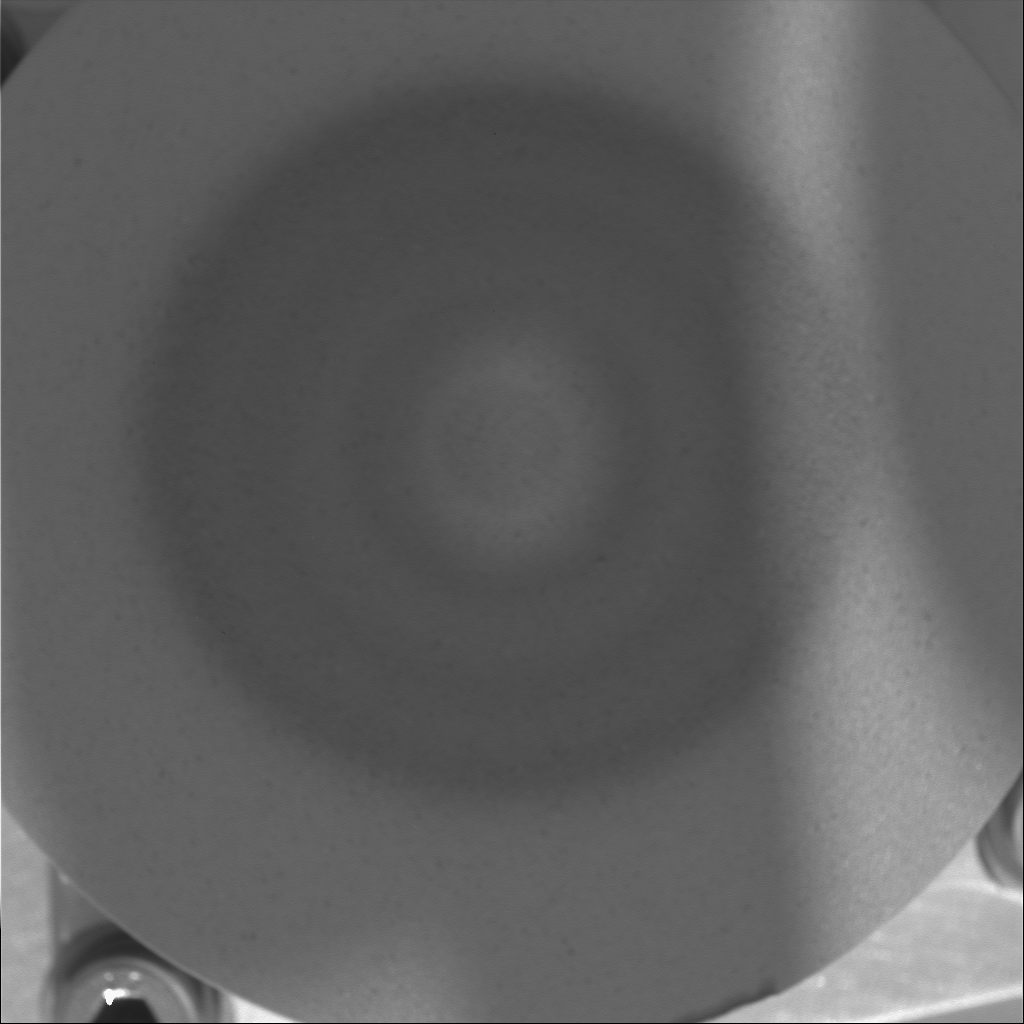

Martian Magnets Under the Microscope

NASA’s Mars Exploration Rover Spirit acquired this microscopic imager view of its capture magnet on sol 92 (April 6, 2004). Both Spirit and the Mars Exploration Rover Opportunity are equipped with a number of magnets. The capture magnet, as seen here, has a stronger charge than its sidekick, the filter magnet. The lower-powered filter magnet captures only the most magnetic airborne dust with the strongest charges, while the capture magnet picks up all magnetic airborne dust.

The magnets’ primary purpose is to collect the martian magnetic dust so that scientists can analyze it with the rovers’ Moessbauer spectrometers. While there is plenty of dust on the surface of Mars, it is difficult to confirm where it came from, and when it was last airborne. Because scientists are interested in learning about the properties of the dust in the atmosphere, they devised this dust-collection experiment.

The capture magnet is about 4.5 centimeters (1.8 inches) in diameter and is constructed with a central cylinder and three rings, each with alternating orientations of magnetization. Scientists have been monitoring the continual accumulation of dust since the beginning of the mission with panoramic camera and microscopic imager images. They had to wait until enough dust accumulated before they could get a Moessbauer spectrometer analysis. The results of that analysis, performed on sol 92, have not been sent back to Earth yet.

Credit: NASA/JPL/Cornell